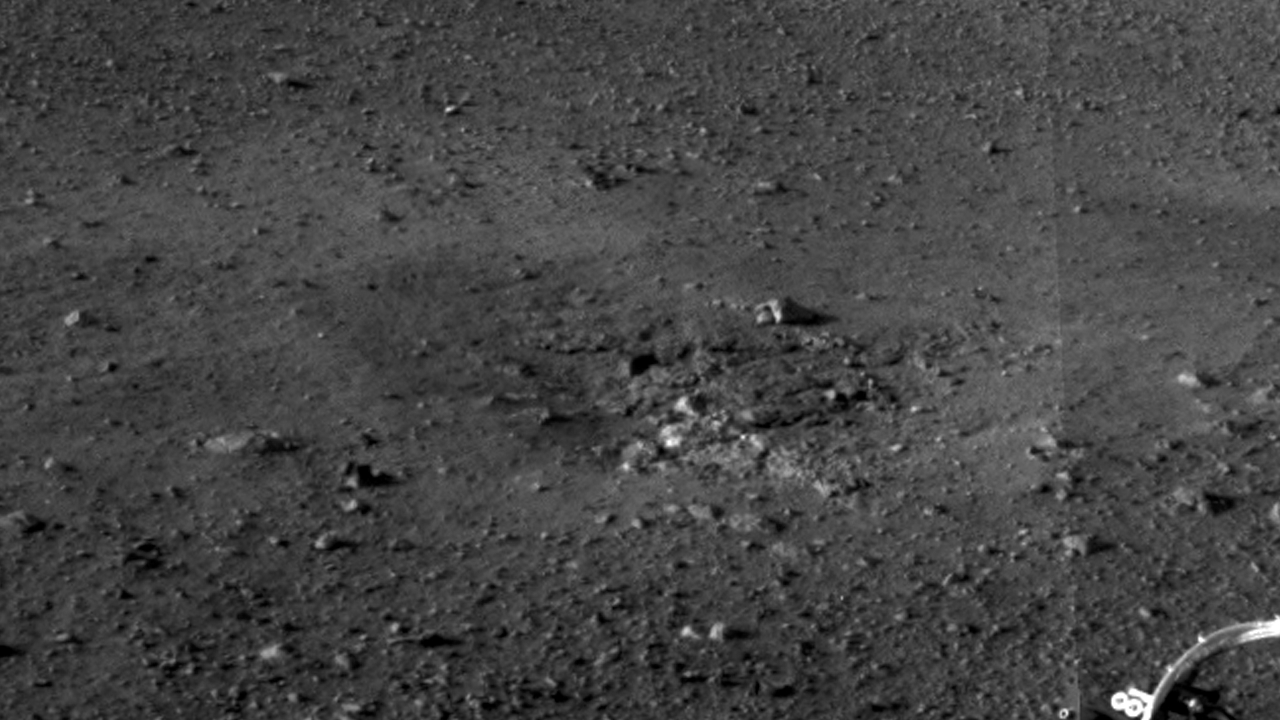

Rocket Thrusters Expose Bedrock

This is a close-up view of the zones where the soil at Curiosity’s landing site was blown away by the thrusters on the rover’s descent stage. The excavation of the soil reveals probable bedrock outcrop. This is important because it shows the shallow depth of the soil in this area. The area surrounding the zones of excavation shows abundant small rocks that may form a pavement-like layer above harder bedrock.

This full-resolution image was taken by the rover’s Navigation camera.

JPL manages the Mars Science Laboratory/Curiosity for NASA’s Science Mission Directorate in Washington. The rover was designed, developed and assembled at JPL, a division of the California Institute of Technology in Pasadena.

Credit: NASA/JPL-Caltech